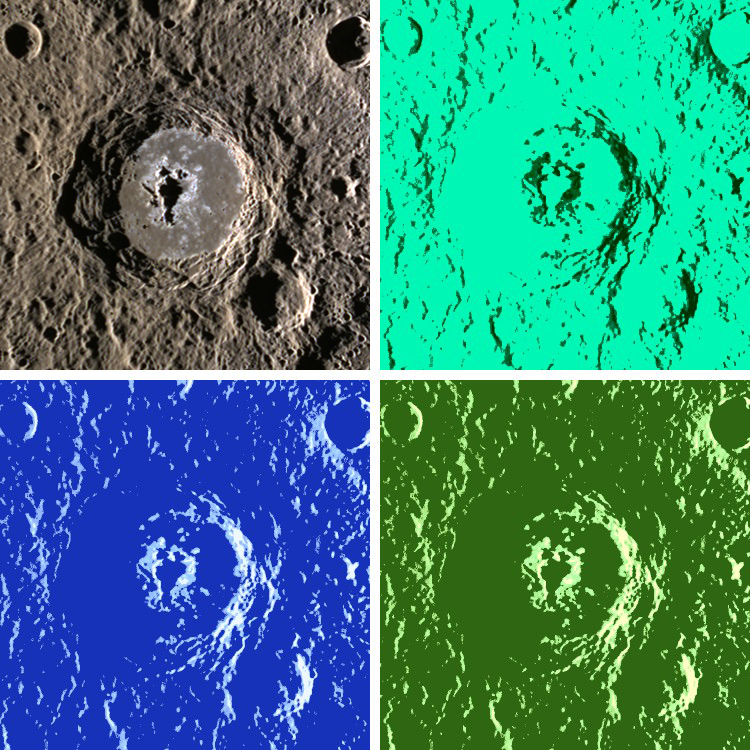

Song for Drella

Today’s image is presented in the Pop Art style of American artist Andy Warhol. The upper left panel is the original MDIS three-color image. The other three panels are colorized to simulate Warhol’s iconic silk-screened paintings. The name Warhol was recently approved by the International Astronomical Union for the large impact crater at the center of the scene. Warhol crater has an unusual elongated central peak, a smooth floor probably formed from impact melt, and abundant hollows.

This image was acquired as a high-resolution targeted color observation. Targeted color observations are images of a small area on Mercury’s surface at resolutions higher than the 1-kilometer/pixel 8-color base map. During MESSENGER’s one-year primary mission, hundreds of targeted color observations were obtained. During MESSENGER’s extended mission, high-resolution targeted color observations are more rare, as the 3-color base map is covering Mercury’s northern hemisphere with the highest-resolution color images that are possible.

Date acquired: October 21, 2011
Image Mission Elapsed Time (MET): 227644290
Image ID: 911008, 911007, 91106
Instrument: Wide Angle Camera (WAC) of the Mercury Dual Imaging System (MDIS)
WAC filter: 9, 7, 6 (996, 748, 433 nanometers) in red, green, and blue
Center Latitude: -2.5°
Center Longitude: 354.0° E
Resolution: 359 meters/pixel
Scale: Warhol crater is about 95 km (59 mi.) in diameter.
Incidence Angle: 79.5°
Emission Angle: 56.3°
Phase Angle: 135.9°

The MESSENGER spacecraft is the first ever to orbit the planet Mercury, and the spacecraft’s seven scientific instruments and radio science investigation are unraveling the history and evolution of the Solar System’s innermost planet. Visit the Why Mercury? section of this website to learn more about the key science questions that the MESSENGER mission is addressing. During the one-year primary mission, MDIS acquired 88,746 images and extensive other data sets. MESSENGER is now in a year-long extended mission, during which plans call for the acquisition of more than 80,000 additional images to support MESSENGER’s science goals.

These images are from MESSENGER, a NASA Discovery mission to conduct the first orbital study of the innermost planet, Mercury. For information regarding the use of images, see the MESSENGER image use policy.

Credit: NASA/Johns Hopkins University Applied Physics Laboratory/Carnegie Institution of Washington